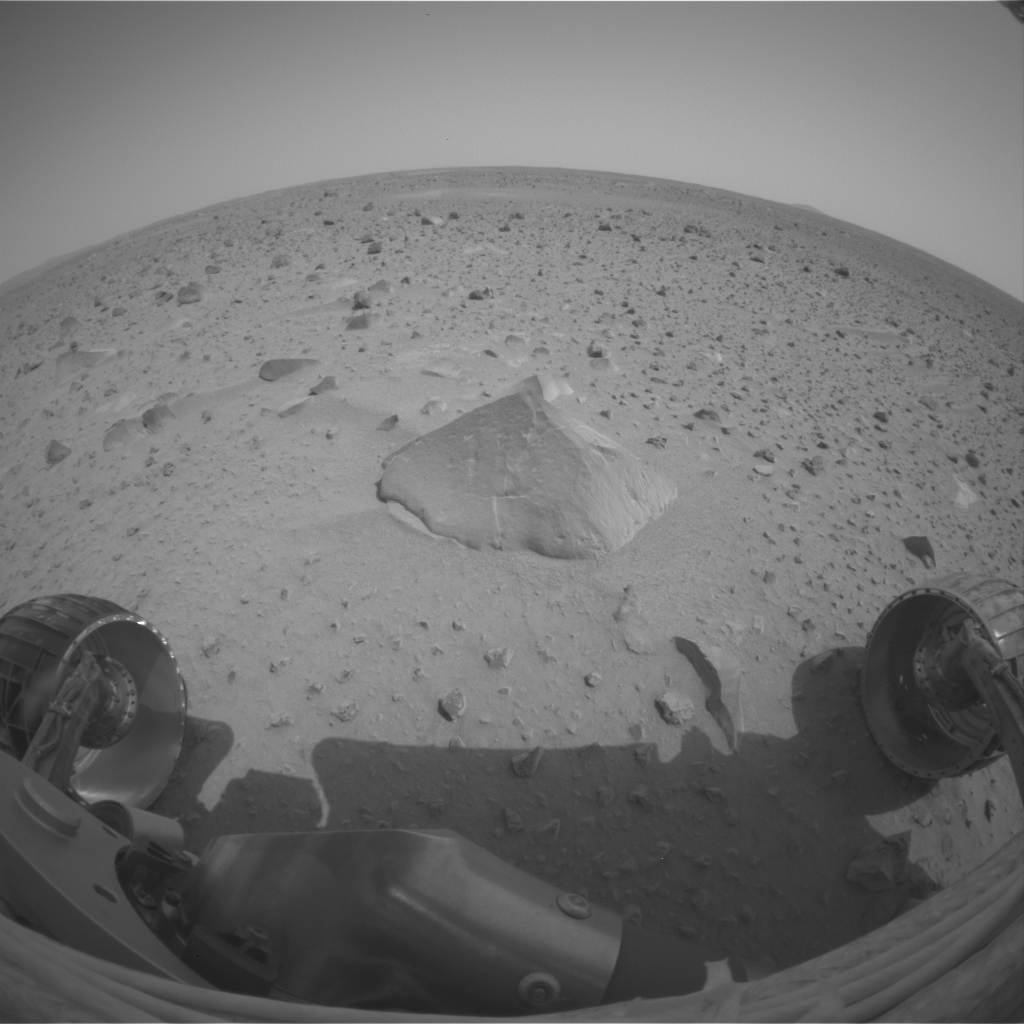

Adirondack Under the Microscope

This image was taken by the Mars Exploration Rover Spirit front hazard-identification camera after the rover’s first post-egress drive on Mars Sunday, Jan. 15, 2004. Engineers drove the rover approximately 3 meters (10 feet) from the Columbia Memorial Station toward the first rock target, seen in the foreground. The football-sized rock was dubbed Adirondack because of its mountain-shaped appearance. Scientists have begun using the microscopic imager instrument at the end of the rover’s robotic arm to examine the rock and understand how it formed.

Credit: NASA/JPL